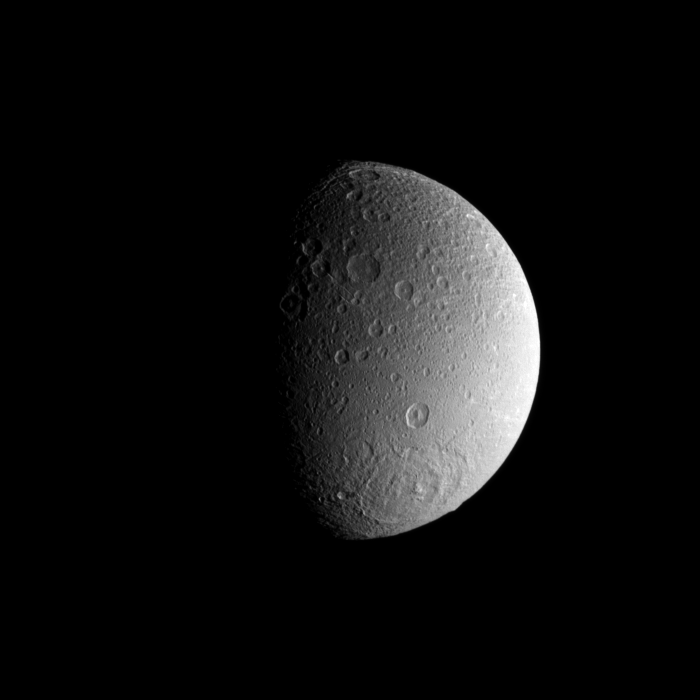

Dione’s Southern Basin

A large impact basin dominates the high southern latitudes of Saturn’s moon Dione.

See PIA09821 to learn more from a similar image. Lit terrain seen here is on the anti-Saturn side of Dione (1123 kilometers, or 698 miles across). North on Dione is up and rotated 14 degrees to the right.

The image was taken in visible green light with the Cassini spacecraft narrow-angle camera on May 25, 2009. The view was acquired at a distance of approximately 680,000 kilometers (420,000 miles) from Dione and at a Sun-Dione-spacecraft, or phase, angle of 68 degrees. Image scale is 4 kilometers (2.5 miles) per pixel.

The Cassini-Huygens mission is a cooperative project of NASA, the European Space Agency and the Italian Space Agency. The Jet Propulsion Laboratory, a division of the California Institute of Technology in Pasadena, manages the mission for NASA’s Science Mission Directorate, Washington, D.C. The Cassini orbiter and its two onboard cameras were designed, developed and assembled at JPL. The imaging operations center is based at the Space Science Institute in Boulder, Colo.

Credit: NASA/JPL/Space Science Institute